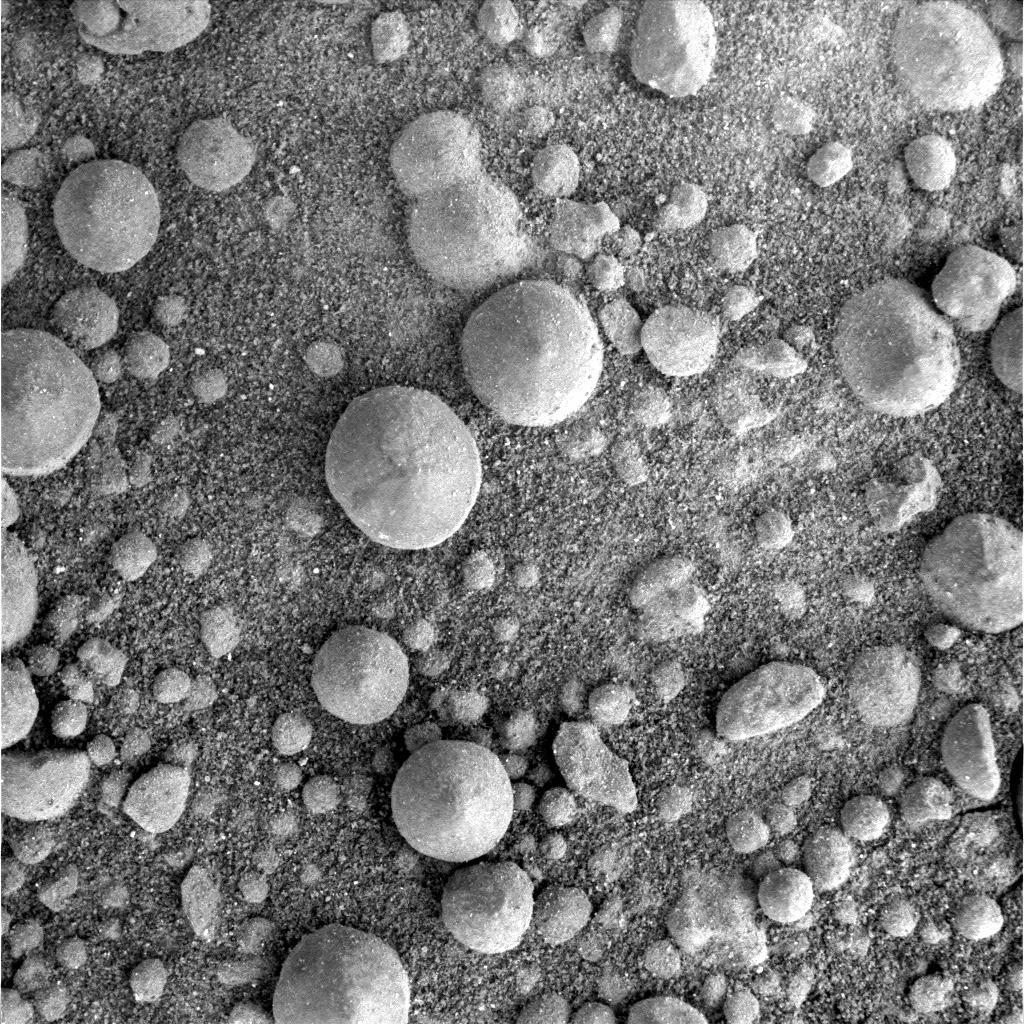

Big Spherules near ‘Victoria’

This frame from the microscopic imager on NASA’s Mars Exploration Rover Opportunity shows spherules up to about 5 millimeters (one-fifth of an inch) in diameter. The camera took this image during the 924th Martian day, or sol, of Opportunity’s Mars-surface mission (Aug. 30, 2006), when the rover was about 200 meters (650 feet) north of ‘Victoria Crater.’

Opportunity discovered spherules like these, nicknamed “blueberries,” at its landing site in “Eagle Crater,” and investigations determined them to be iron-rich concretions that formed inside deposits soaked with groundwater. However, such concretions were much smaller or absent at the ground surface along much of the rover’s trek of more than 5 kilometers (3 miles) southward to Victoria. The big ones showed up again when Opportunity got to the ring, or annulus, of material excavated and thrown outward by the impact that created Victoria Crater. Researchers hypothesize that some layer beneath the surface in Victoria’s vicinity was once soaked with water long enough to form the concretions, that the crater-forming impact dispersed some material from that layer, and that Opportunity might encounter that layer in place if the rover drives down into the crater.

Credit: NASA/JPL-Caltech/Cornell/U.S. Geological Survey